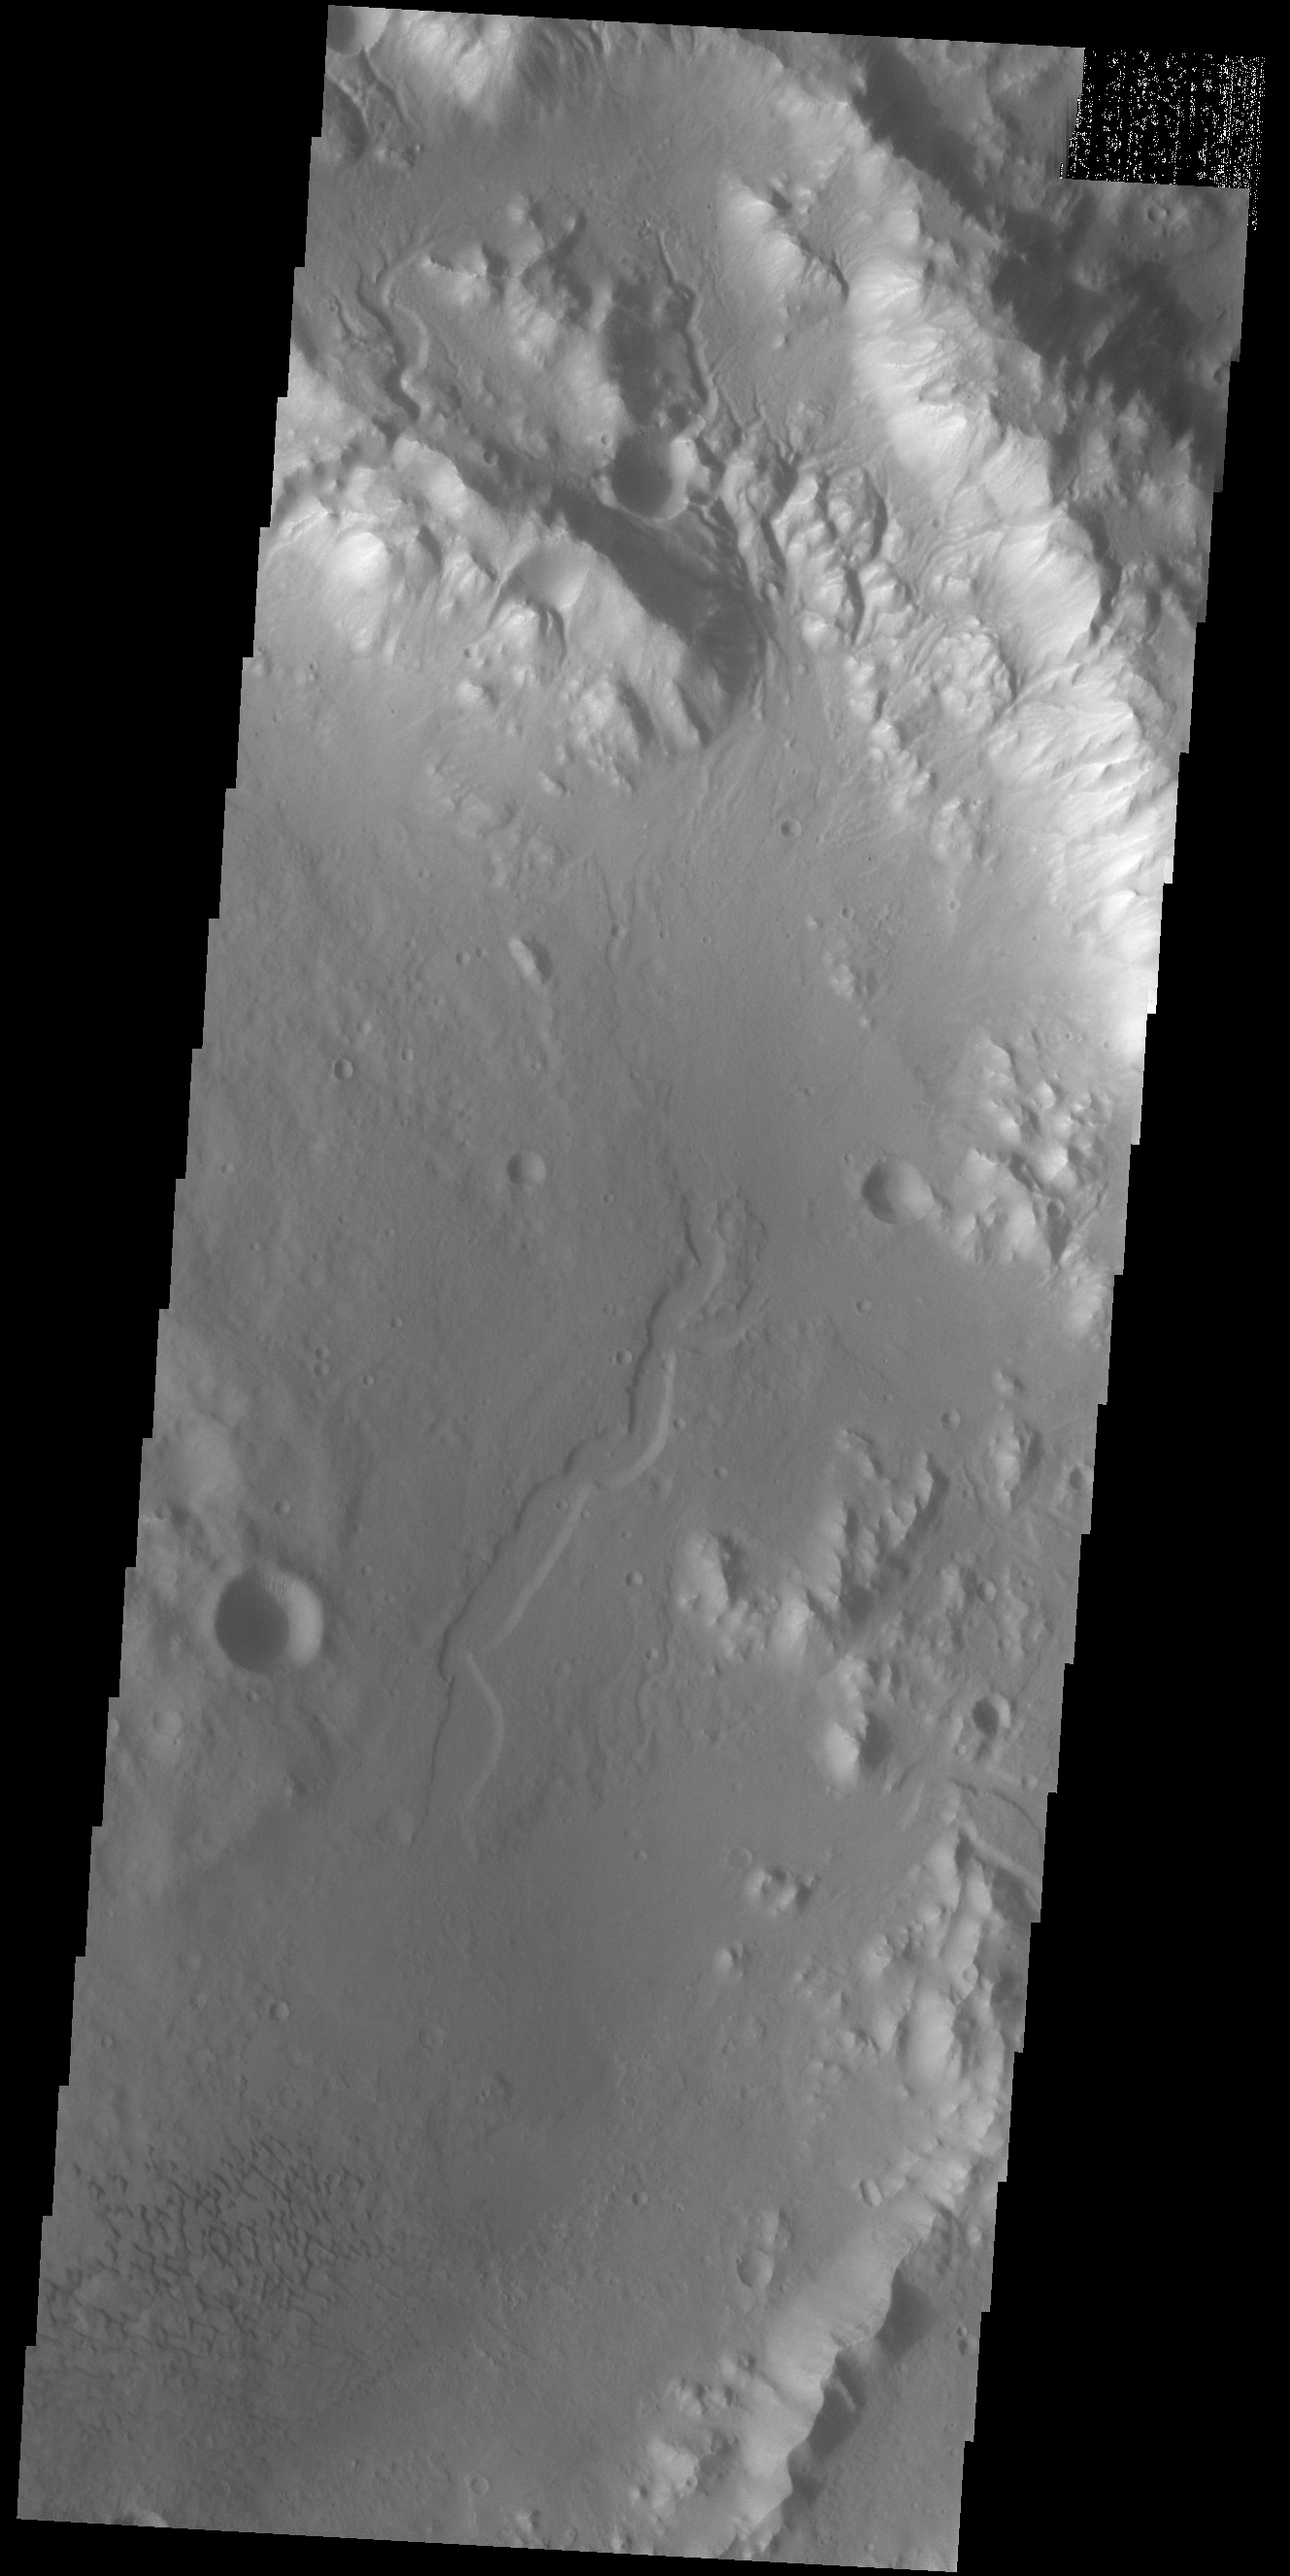

Terra Cimmeria Crater

Today’s VIS image shows part of an unnamed crater in southern Terra Cimmeria. The rim of the crater is dissected by several channels (top of image) and the floor contains a small group of sand dunes (bottom of image).

Credit: NASA/JPL-Caltech/ASU